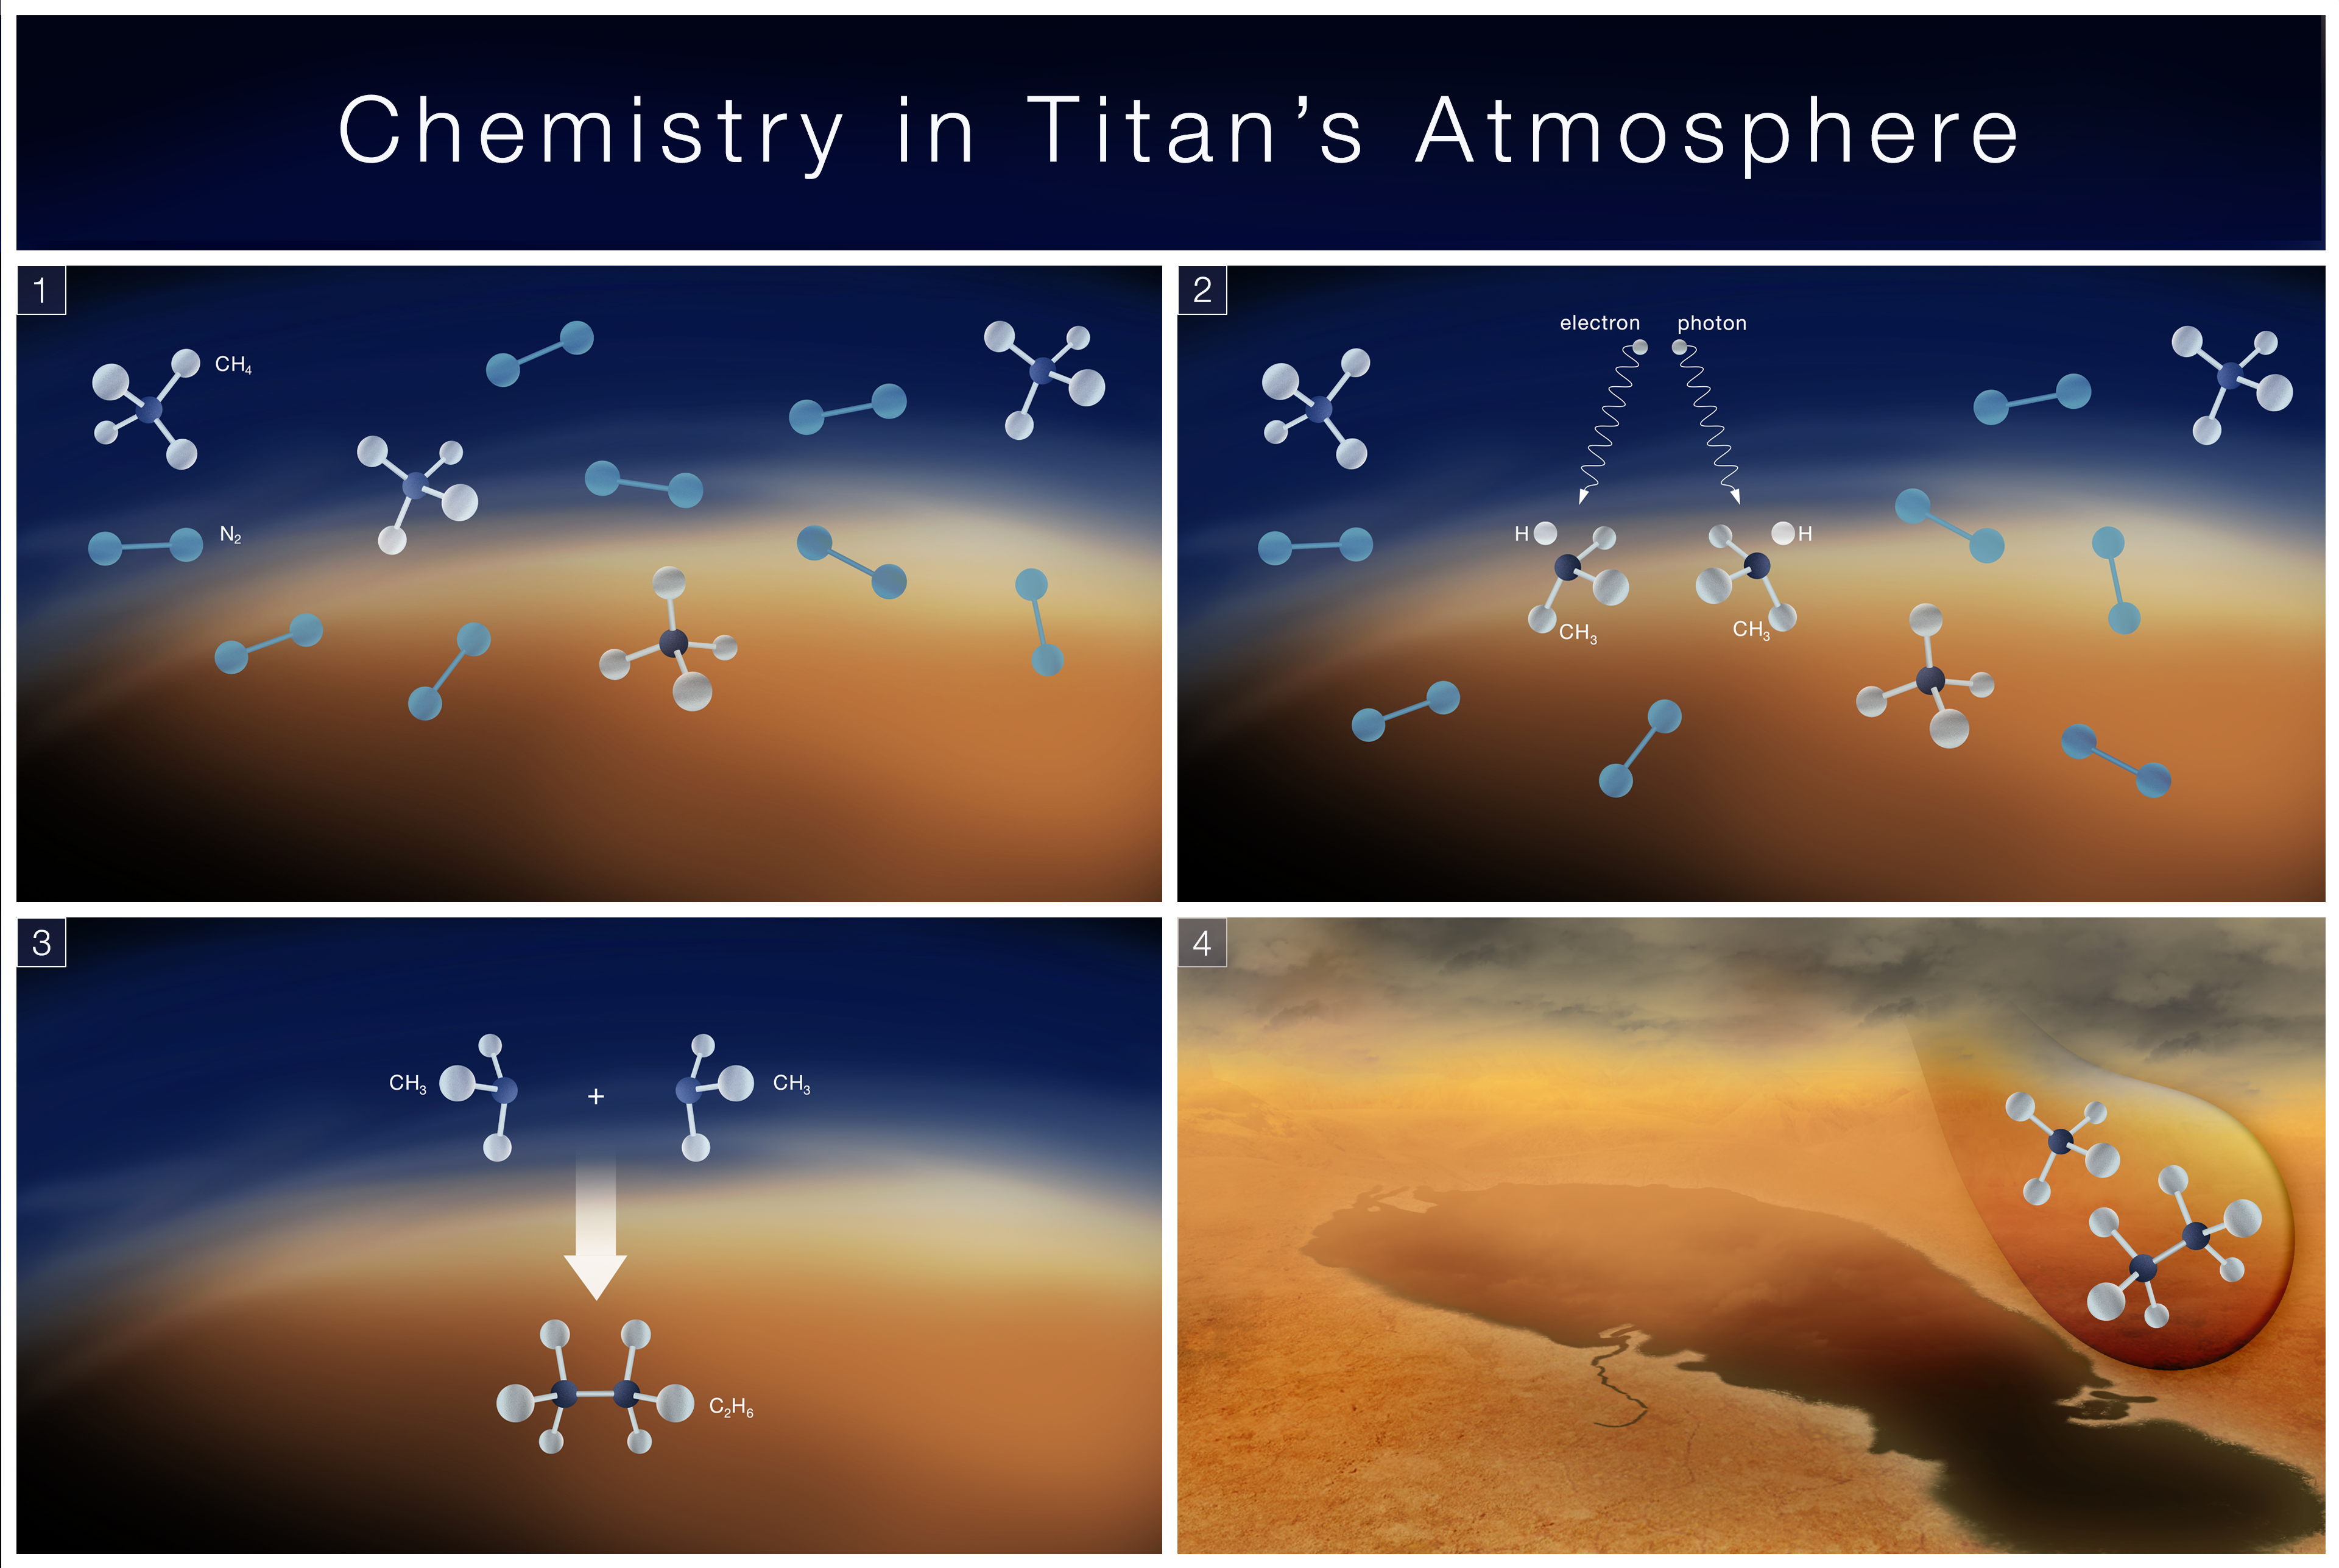

Chemistry in Titan’s Atmosphere

This four-panel infographic demonstrates a key chemical process believed to occur in the atmosphere of Saturn’s moon Titan. 1) Titan has a thick, nitrogen (N2) atmosphere that also contains methane (CH4). 2) Molecules known as methyl radicals (CH3) form when methane is broken apart by sunlight or energetic electrons from Saturn’s magnetosphere. 3) It then recombines with other molecules or with itself to make substances like ethane (C2H6). 4) Methane, ethane and other molecules condense and rain out of the atmosphere, forming lakes and seas on Titan’s surface. NASA’s James Webb Space Telescope detected the methyl radical on Titan for the first time, providing a key missing piece for our understanding of Titan’s chemical processes.

Credit: Artwork: NASA, ESA, CSA, Elizabeth Wheatley (STScI)